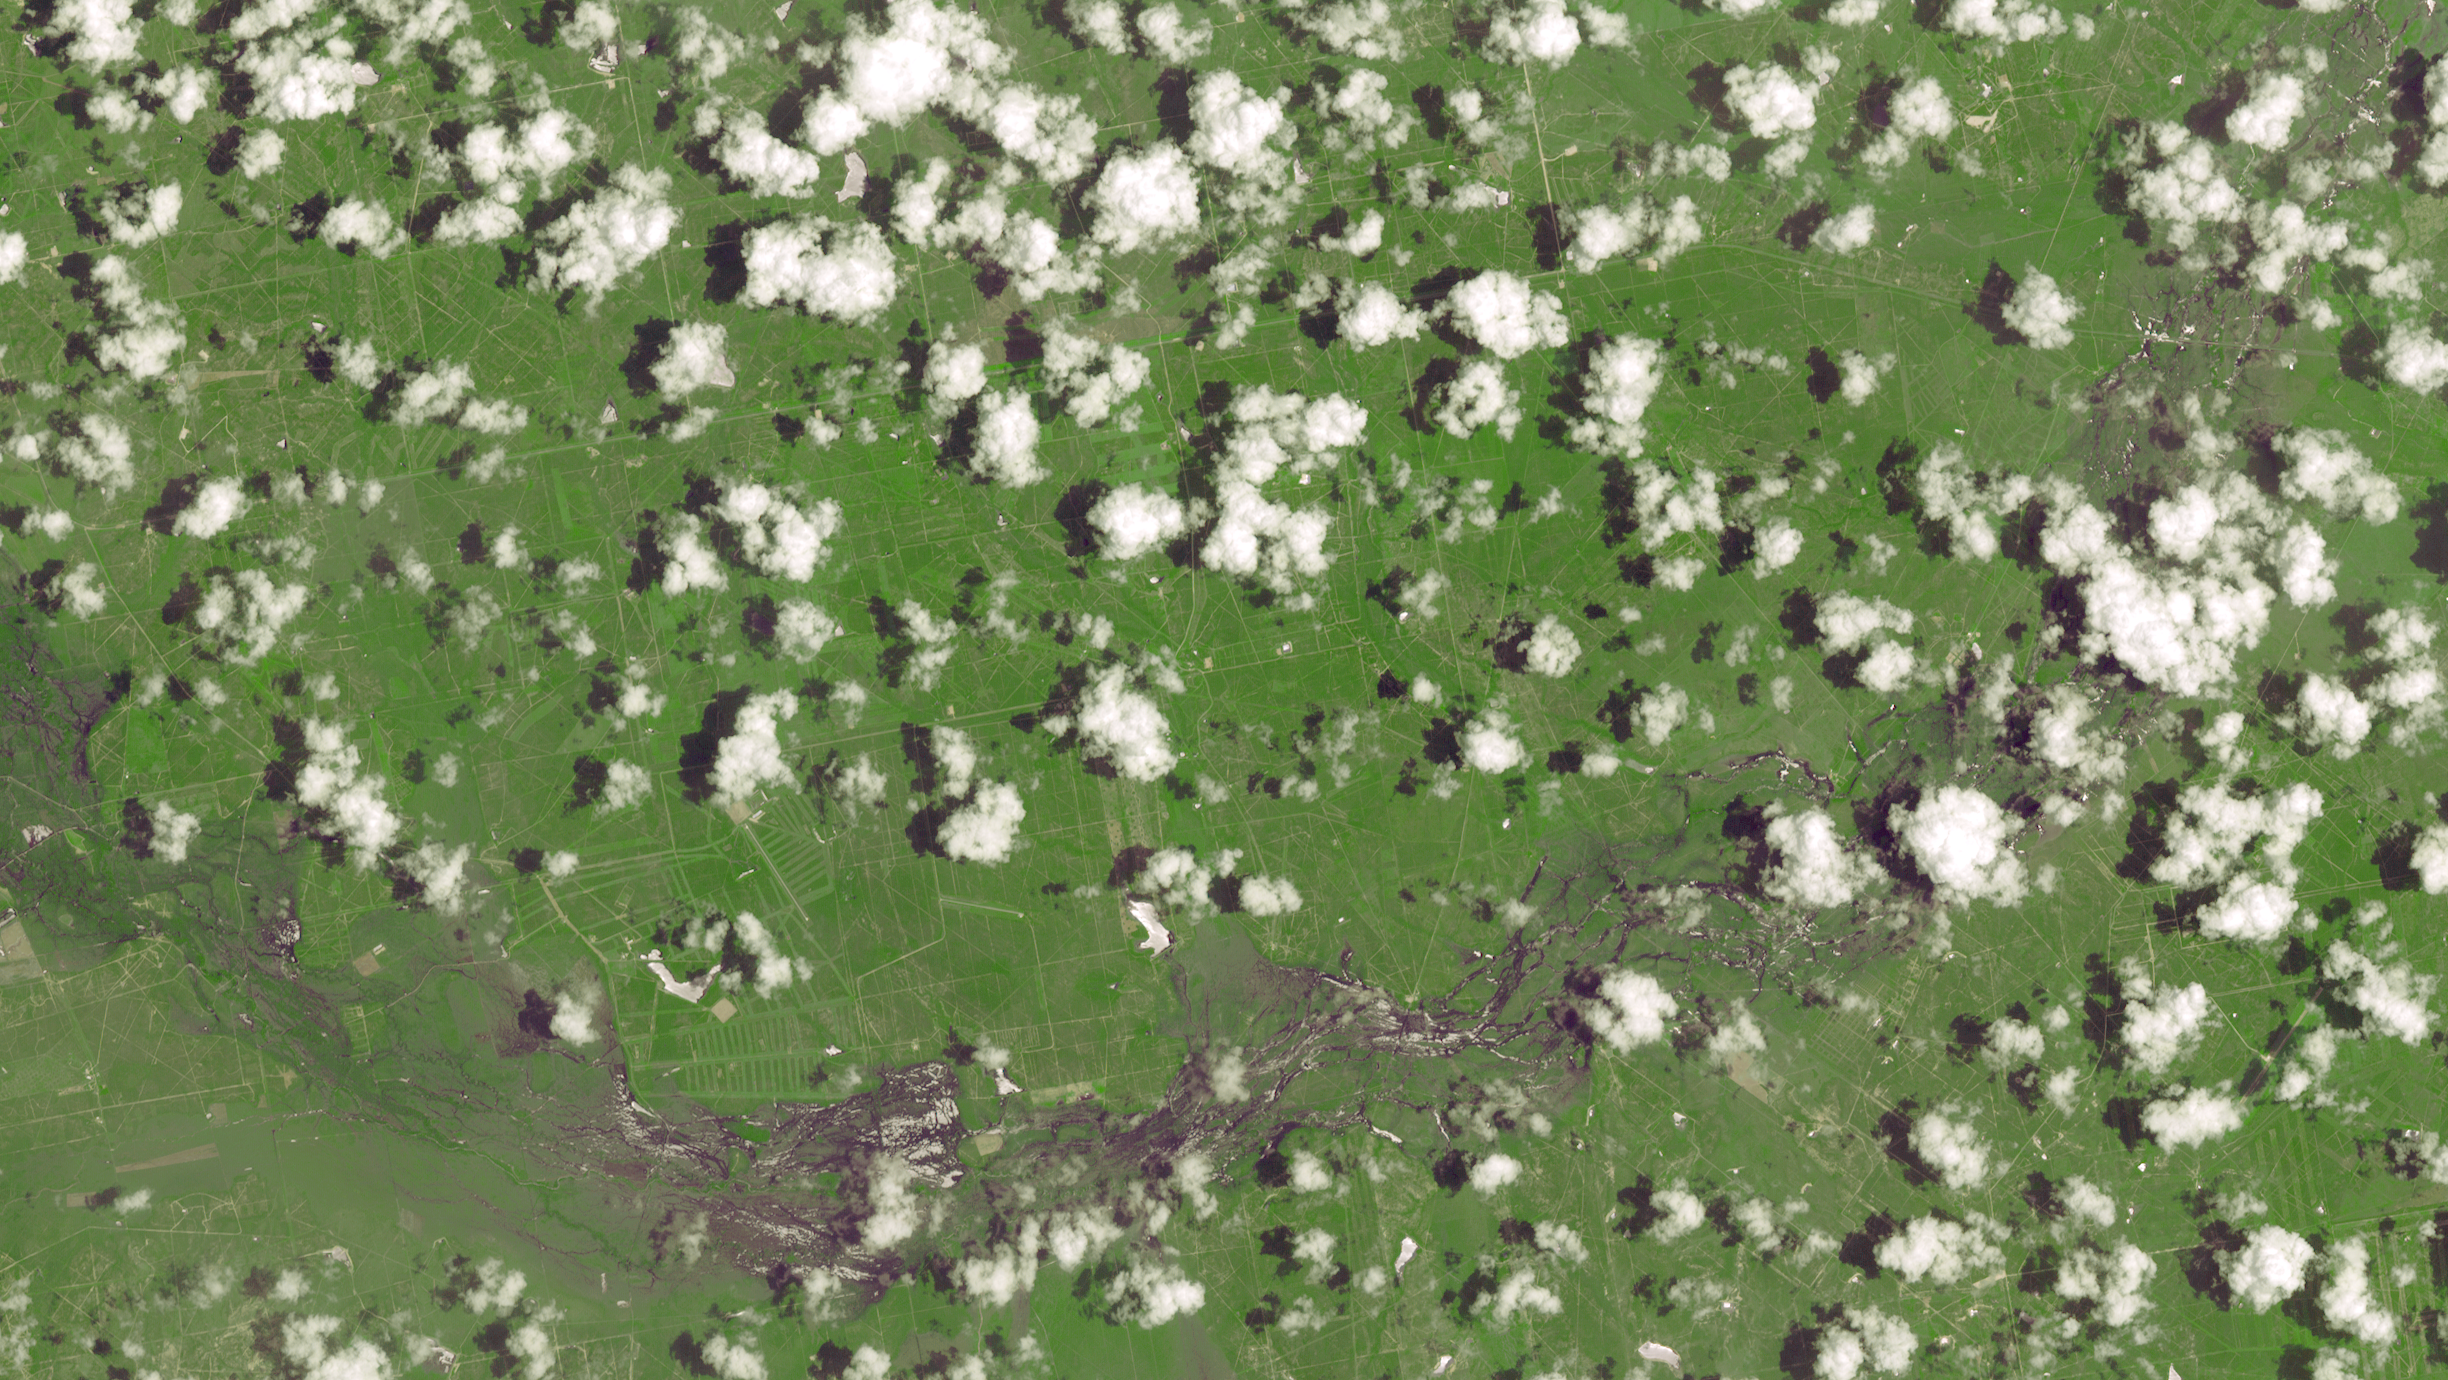

NASA Spacecraft Views Aftermath of Texas Floods

The torrential rains that lashed Texas in late May 2015 caused widespread flooding and devastation. Now that skies have partially cleared, evidence of the excessive water can still be seen in this image, acquired June 1, 2015 by the Advanced Spaceborne Thermal Emission and Reflection Radiometer (ASTER) instrument on NASA’s Terra spacecraft. Located south of San Antonio, the Nueces River was one of many that overflowed its banks, sending water into adjacent fields and towns. The image covers an area of 23 by 13 miles (37 by 21 kilometers), and is located at 28.2 degrees north, 99 degrees west.

With its 14 spectral bands from the visible to the thermal infrared wavelength region and its high spatial resolution of 15 to 90 meters (about 50 to 300 feet), ASTER images Earth to map and monitor the changing surface of our planet. ASTER is one of five Earth-observing instruments launched Dec. 18, 1999, on Terra. The instrument was built by Japan’s Ministry of Economy, Trade and Industry. A joint U.S./Japan science team is responsible for validation and calibration of the instrument and data products.

The broad spectral coverage and high spectral resolution of ASTER provides scientists in numerous disciplines with critical information for surface mapping and monitoring of dynamic conditions and temporal change. Example applications are: monitoring glacial advances and retreats; monitoring potentially active volcanoes; identifying crop stress; determining cloud morphology and physical properties; wetlands evaluation; thermal pollution monitoring; coral reef degradation; surface temperature mapping of soils and geology; and measuring surface heat balance.

The U.S. science team is located at NASA’s Jet Propulsion Laboratory, Pasadena, Calif. The Terra mission is part of NASA’s Science Mission Directorate, Washington, D.C.

Credit: NASA/GSFC/METI/ERSDAC/JAROS, and U.S./Japan ASTER Science Team